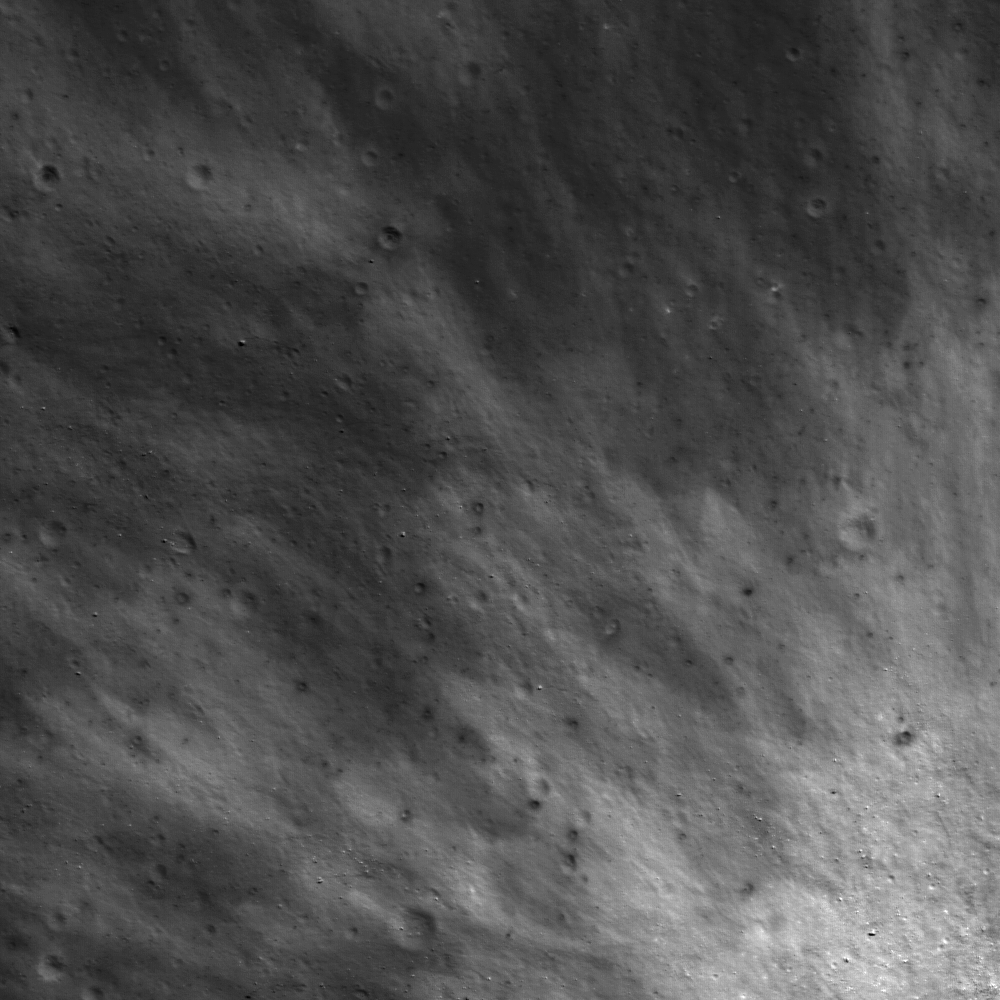

Ejecta Blanket

The pattern of ejecta from a young crater is still preserved on the floor of Van de Graaff crater. The variations in albedo (bright and dark areas in the ejecta) indicate either different surface exposure times, grain sizes, or composition. Image is from NAC frame M110479695L with a width of 650 meters (2132 feet) and an incidence angle of 30°.

NASA’s Goddard Space Flight Center built and manages the mission for the Exploration Systems Mission Directorate at NASA Headquarters in Washington. The Lunar Reconnaissance Orbiter Camera was designed to acquire data for landing site certification and to conduct polar illumination studies and global mapping. Operated by Arizona State University, LROC consists of a pair of narrow-angle cameras (NAC) and a single wide-angle camera (WAC). The mission is expected to return over 70 terabytes of image data.

Credit: NASA/GSFC/Arizona State University